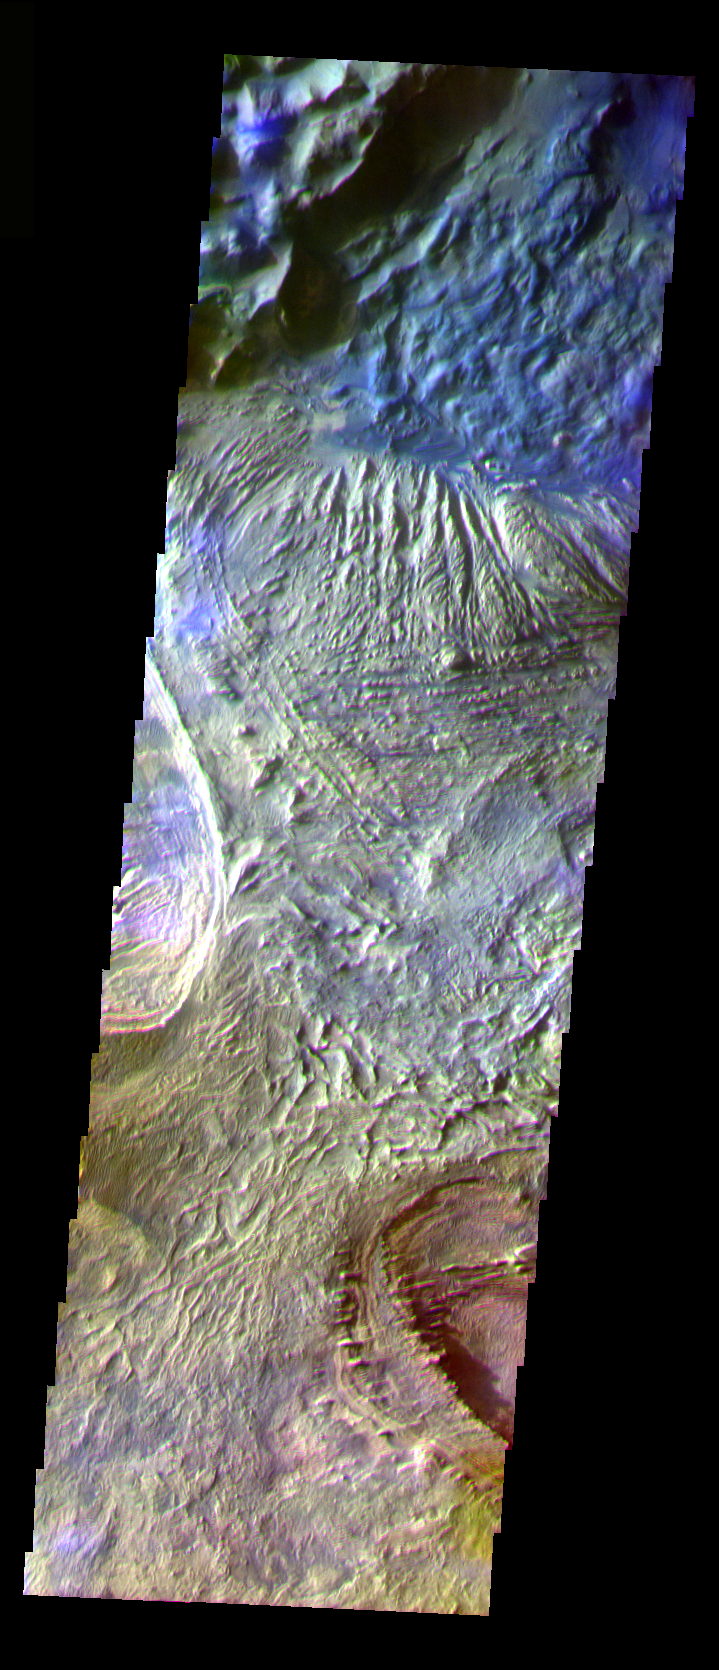

Candor Chasma

The THEMIS VIS camera is capable of capturing color images of the Martian surface using five different color filters. In this mode of operation, the spatial resolution and coverage of the image must be reduced to accommodate the additional data volume produced from using multiple filters. To make a color image, three of the five filter images (each in grayscale) are selected. Each is contrast enhanced and then converted to a red, green, or blue intensity image. These three images are then combined to produce a full color, single image. Because the THEMIS color filters don’t span the full range of colors seen by the human eye, a color THEMIS image does not represent true color. Also, because each single-filter image is contrast enhanced before inclusion in the three-color image, the apparent color variation of the scene is exaggerated. Nevertheless, the color variation that does appear is representative of some change in color, however subtle, in the actual scene. Note that the long edges of THEMIS color images typically contain color artifacts that do not represent surface variation.

This false color image shows part of the floor of Candor Chasma in central Valles Marineris. This image was collected during Southern Fall.

Image information: VIS instrument. Latitude -5.2, Longitude 284 East (76 West). 35 meter/pixel resolution.

Note: this THEMIS visual image has not been radiometrically nor geometrically calibrated for this preliminary release. An empirical correction has been performed to remove instrumental effects. A linear shift has been applied in the cross-track and down-track direction to approximate spacecraft and planetary motion. Fully calibrated and geometrically projected images will be released through the Planetary Data System in accordance with Project policies at a later time.

NASA’s Jet Propulsion Laboratory manages the 2001 Mars Odyssey mission for NASA’s Office of Space Science, Washington, D.C. The Thermal Emission Imaging System (THEMIS) was developed by Arizona State University, Tempe, in collaboration with Raytheon Santa Barbara Remote Sensing. The THEMIS investigation is led by Dr. Philip Christensen at Arizona State University. Lockheed Martin Astronautics, Denver, is the prime contractor for the Odyssey project, and developed and built the orbiter. Mission operations are conducted jointly from Lockheed Martin and from JPL, a division of the California Institute of Technology in Pasadena.

Credit: NASA/JPL/Arizona State University